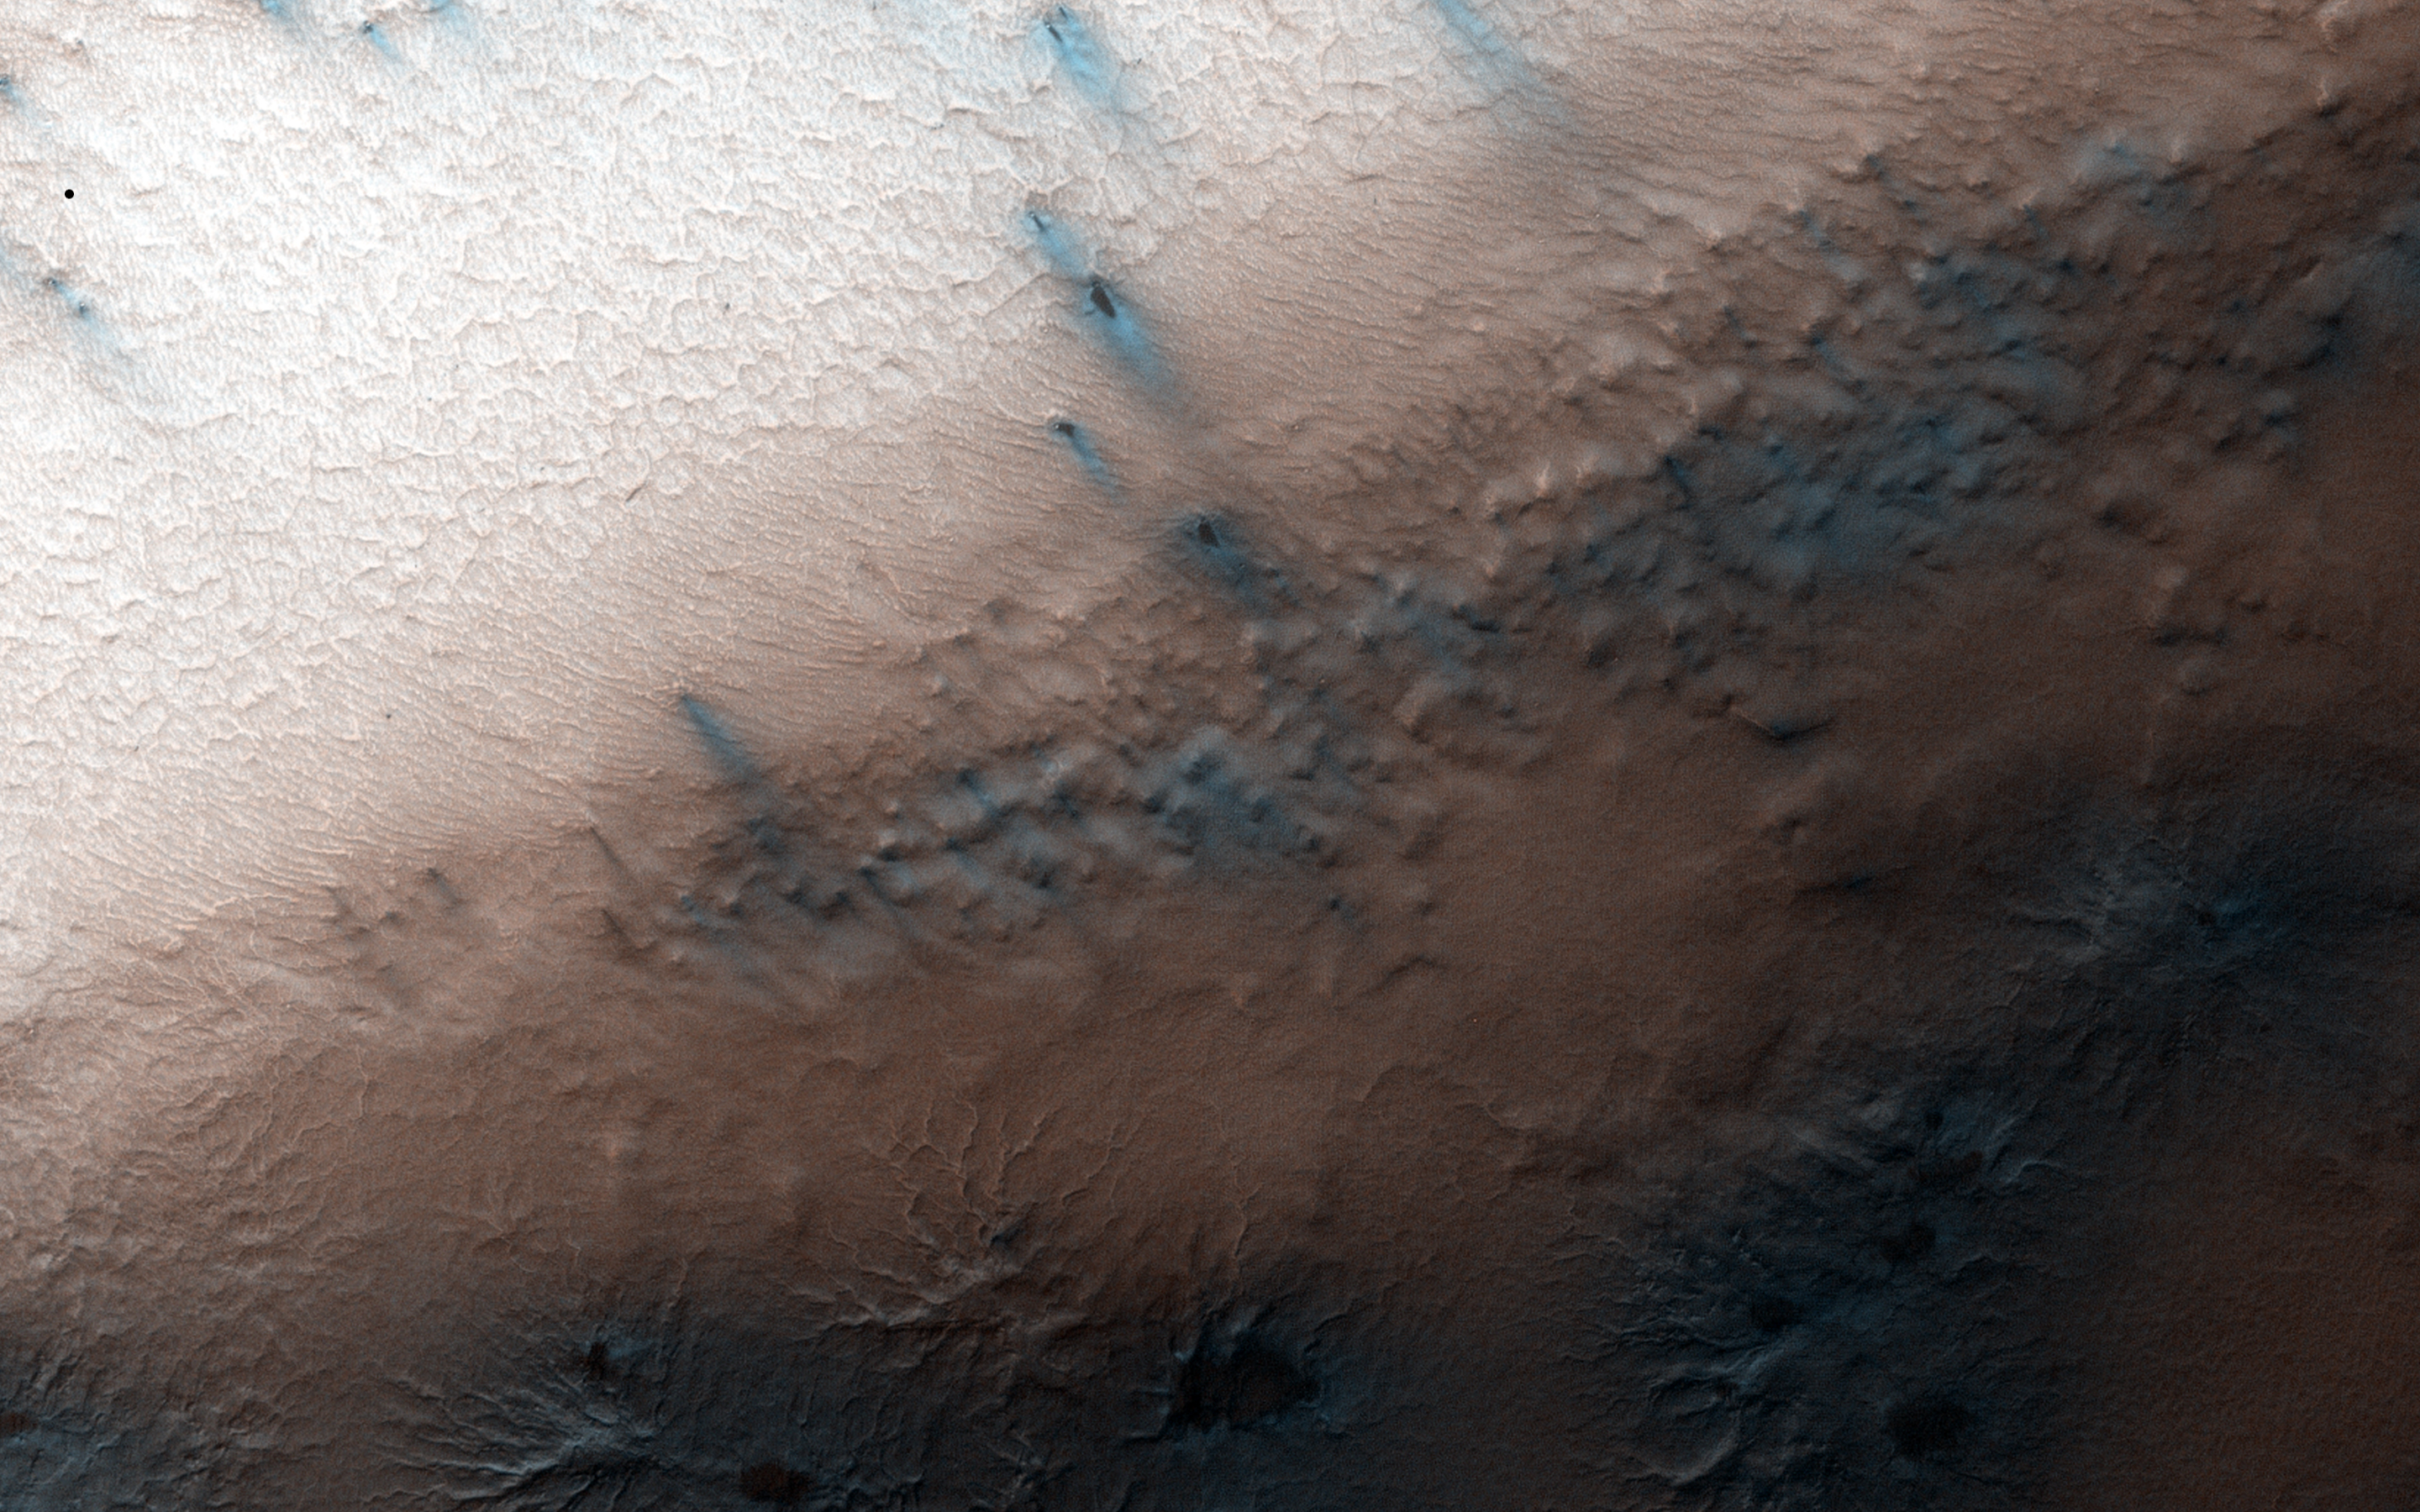

Spring in Inca City IV

At certain times in spring, fans take on a gray or blue appearance. This is the time in Inca City when this phenomenon happens.

On the ridge at the top of the image fans have lengthened and now look more gray than the blotches on the araneiforms. At the bottom of the image they are distinctly blue in color.

Two theories have been suggested: perhaps fine particles sink into the seasonal layer of ice so they no longer appear dark. Or, maybe the gas that is released from under the ice condenses and falls to the surface as a bright fresh layer of frost. It is quite likely that both of these theories are correct.

HiRISE is one of six instruments on NASA’s Mars Reconnaissance Orbiter. The University of Arizona, Tucson, operates HiRISE, which was built by Ball Aerospace & Technologies Corp., Boulder, Colorado. NASA’s Jet Propulsion Laboratory, a division of the California Institute of Technology in Pasadena, manages the Mars Reconnaissance Orbiter Project for NASA’s Science Mission Directorate, Washington.

Credit: NASA/JPL-Caltech/University of Arizona